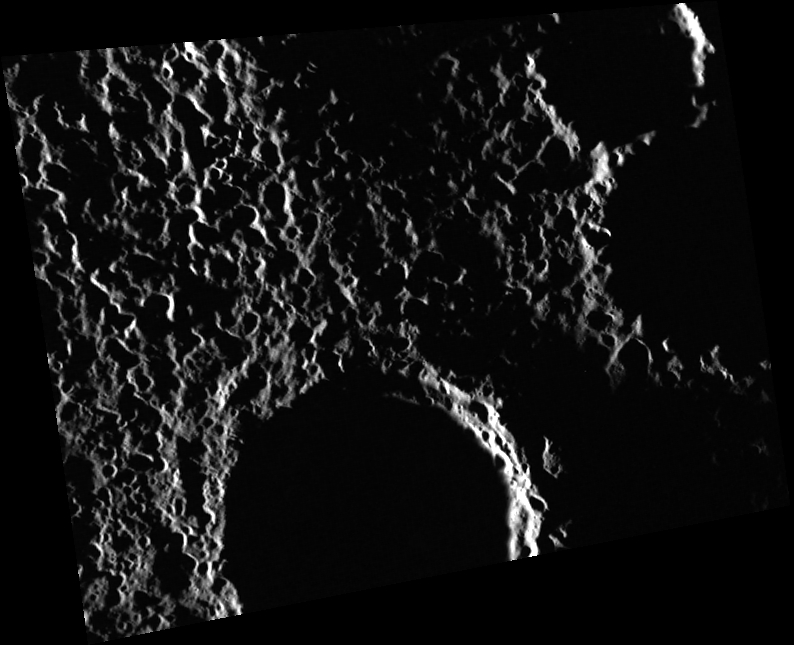

(I Can’t Get No) Saturation

The Sun was barely above the horizon when this image was obtained, and the strong shadows emphasize the ruggedness of the terrain. The surface appears to be almost completely covered by — or saturated with — relatively small impact craters (about 2 to 3 km in diameter). Many of these may be secondary craters from a large impact in the vicinity, but it is difficult to tell from which one these small craters originate.

This image was acquired as part of MDIS’s high-resolution surface morphology base map. The surface morphology base map covers more than 99% of Mercury’s surface with an average resolution of 200 meters/pixel. Images acquired for the surface morphology base map typically are obtained at off-vertical Sun angles (i.e., high incidence angles) and have visible shadows so as to reveal clearly the topographic form of geologic features.

Date acquired: January 05, 2012
Image Mission Elapsed Time (MET): 234240885
Image ID: 1226465
Instrument: Wide Angle Camera (WAC) of the Mercury Dual Imaging System (MDIS)
WAC filter: 7 (748 nanometers)
Center Latitude: 77.7°
Center Longitude: 214.9° E
Resolution: 137 meters/pixel
Scale: The scene is about 88 km (55 mi.) wide
Incidence Angle: 88.4°
Emission Angle: 39.7°
Phase Angle: 128.1°
North is up in this image.

The MESSENGER spacecraft is the first ever to orbit the planet Mercury, and the spacecraft’s seven scientific instruments and radio science investigation are unraveling the history and evolution of the Solar System’s innermost planet. MESSENGER acquired over 150,000 images and extensive other data sets. MESSENGER is capable of continuing orbital operations until early 2015.

For information regarding the use of images, see the MESSENGER image use policy.

Credit: NASA/Johns Hopkins University Applied Physics Laboratory/Carnegie Institution of Washington